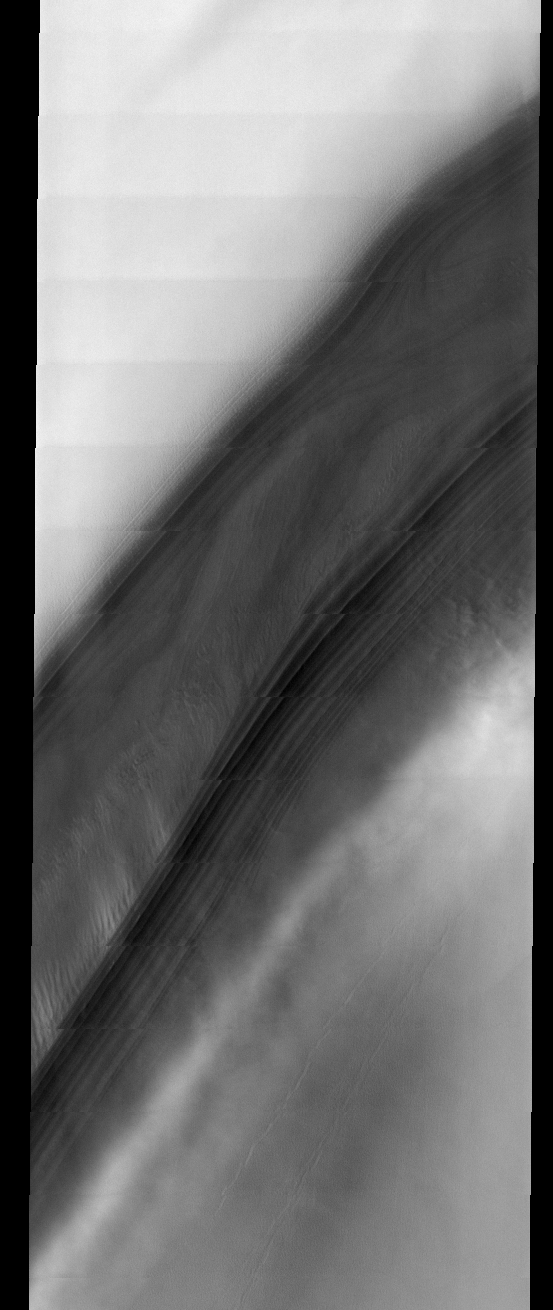

North Polar Cap

This week we will be looking at five examples of laminar wind flow on the north polar cap. On Earth, gravity-driven south polar cap winds are termed “catabatic” winds. Catabatic winds begin over the smooth expanse of the cap interior due to temperature differences between the atmosphere and the surface. Once begun, the winds sweep outward along the surface of the polar cap toward the sea. As the polar surface slopes down toward sealevel, the wind speeds increase. Catabatic wind speeds in the Antartic can reach several hundreds of miles per hour.

In the images of the Martian north polar cap we can see these same type of winds. Notice the streamers of dust moving downslope over the darker trough sides, these streamers show the laminar flow regime coming off the cap. Within the trough we see turbulent clouds of dust, kicked up at the trough base as the winds slow down and enter a chaotic flow regime.

The horizontal lines in these images are due to framelet overlap and lighting conditions over the bright polar cap.

Image information: VIS instrument. Latitude 84.3, Longitude 314.4 East (45.6 West). 40 meter/pixel resolution.

Note: this THEMIS visual image has not been radiometrically nor geometrically calibrated for this preliminary release. An empirical correction has been performed to remove instrumental effects. A linear shift has been applied in the cross-track and down-track direction to approximate spacecraft and planetary motion. Fully calibrated and geometrically projected images will be released through the Planetary Data System in accordance with Project policies at a later time.

NASA’s Jet Propulsion Laboratory manages the 2001 Mars Odyssey mission for NASA’s Office of Space Science, Washington, D.C. The Thermal Emission Imaging System (THEMIS) was developed by Arizona State University, Tempe, in collaboration with Raytheon Santa Barbara Remote Sensing. The THEMIS investigation is led by Dr. Philip Christensen at Arizona State University. Lockheed Martin Astronautics, Denver, is the prime contractor for the Odyssey project, and developed and built the orbiter. Mission operations are conducted jointly from Lockheed Martin and from JPL, a division of the California Institute of Technology in Pasadena.

Credit: NASA/JPL/Arizona State University